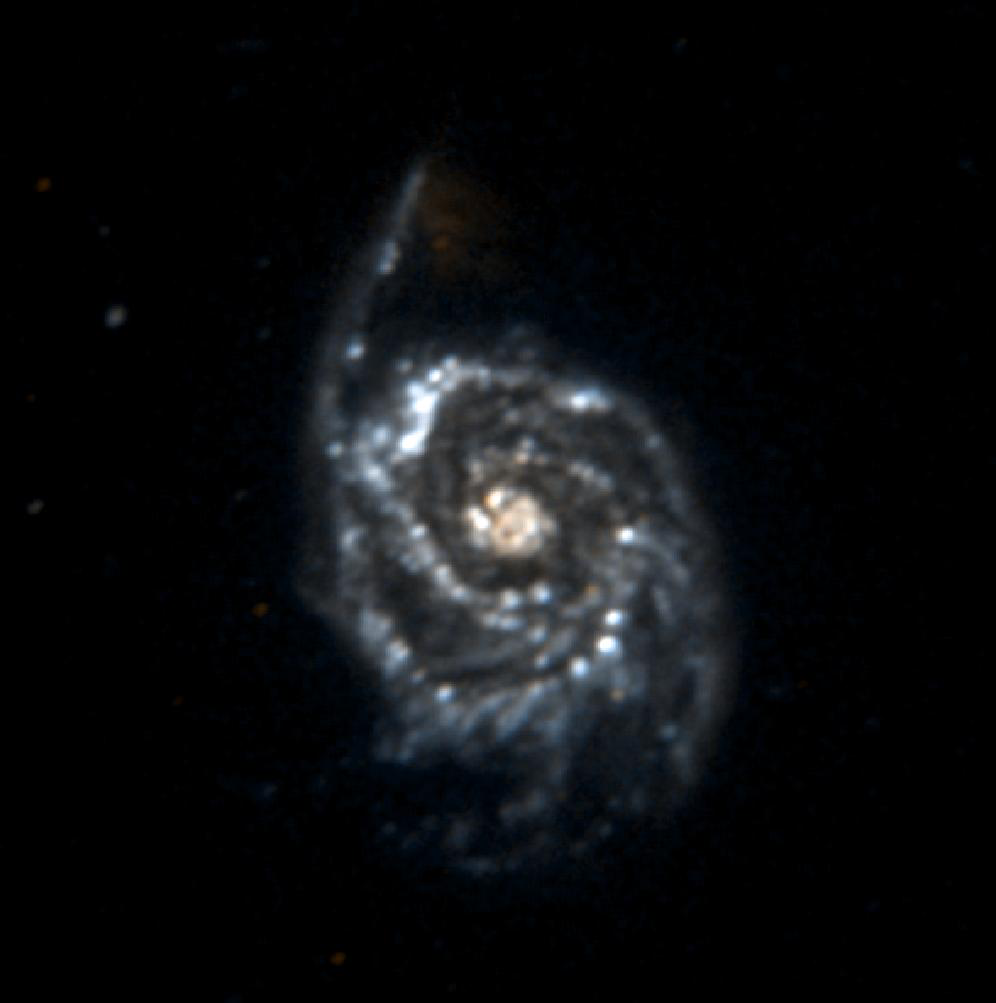

Galaxy Messier 51

NASA’s Galaxy Evolution Explorer took this image of the spiral galaxy Messier 51 on June 19 and 20, 2003. Messier 51 is located 27 million light-years from Earth. Due to a lack of star formation, the companion galaxy in the top of the picture is barely visible as a near ultraviolet object.

The Galaxy Evolution Explorer mission is led by the California Institute of Technology, which is also responsible for the science operations and data analysis. NASA’s Jet Propulsion Laboratory, Pasadena, Calif., a division of Caltech, manages the mission and built the science instrument. The mission was developed under NASA’s Explorers Program, managed by the Goddard Space Flight Center, Greenbelt, Md. The mission’s international partners include South Korea and France.

Credit: NASA/JPL/Caltech